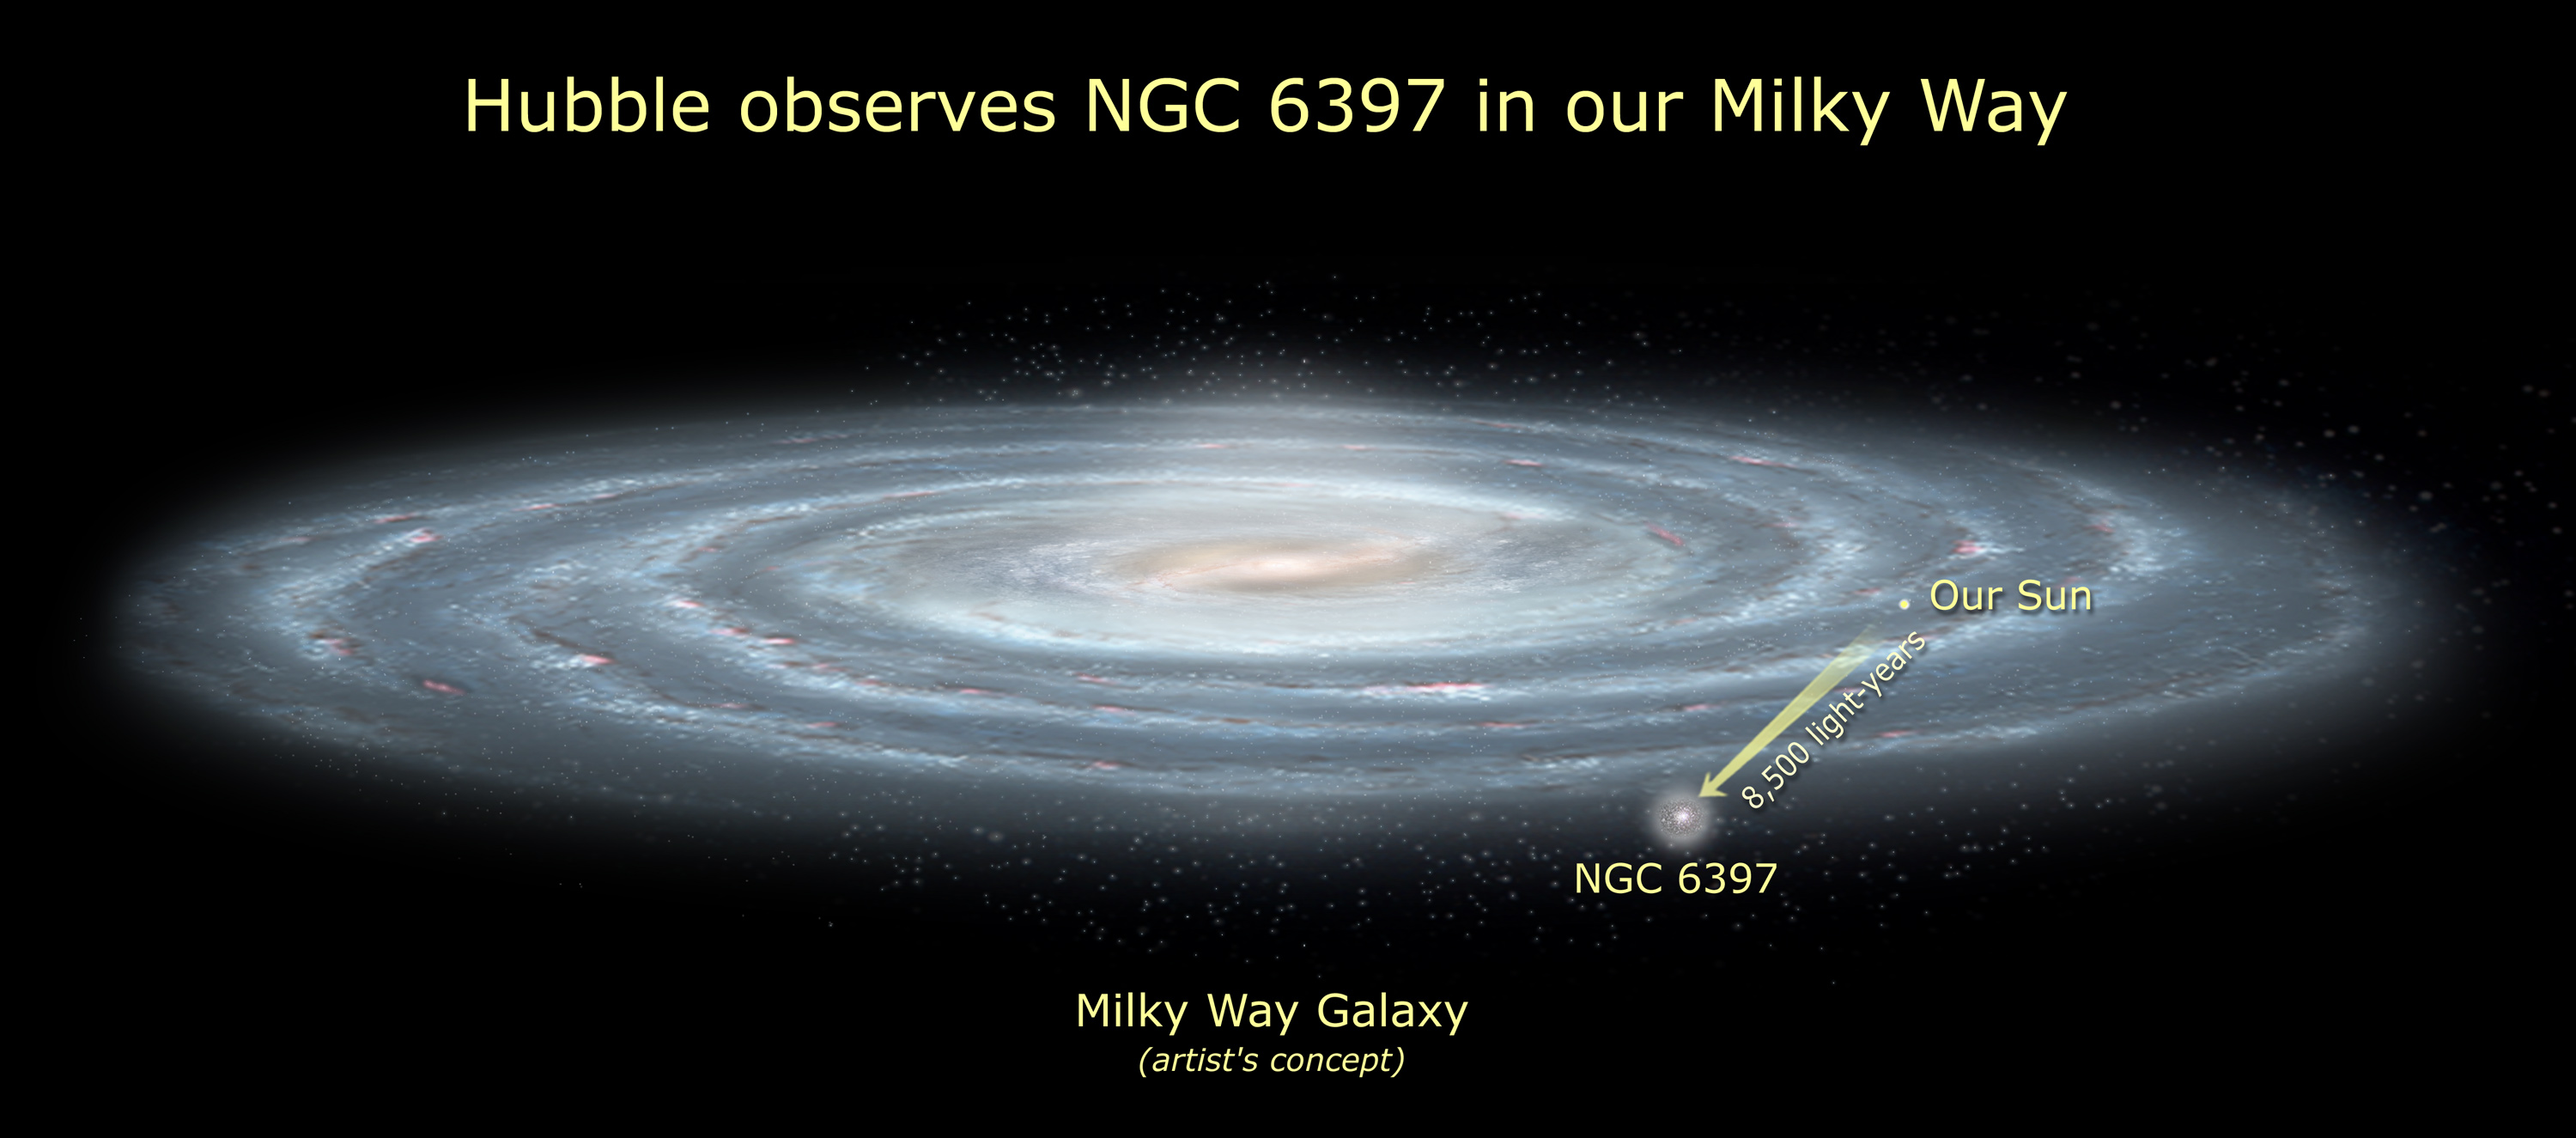

Hubble Observes NGC 6397 in Our Milky Way (Artist’s Concept)

Globular star cluster NGC 6397 is one of the closest such clusters to Earth. It lies out of the plane of our galaxy and in the direction of the galactic center.

Credit: NASA, ESA and A. Feild (STScI)